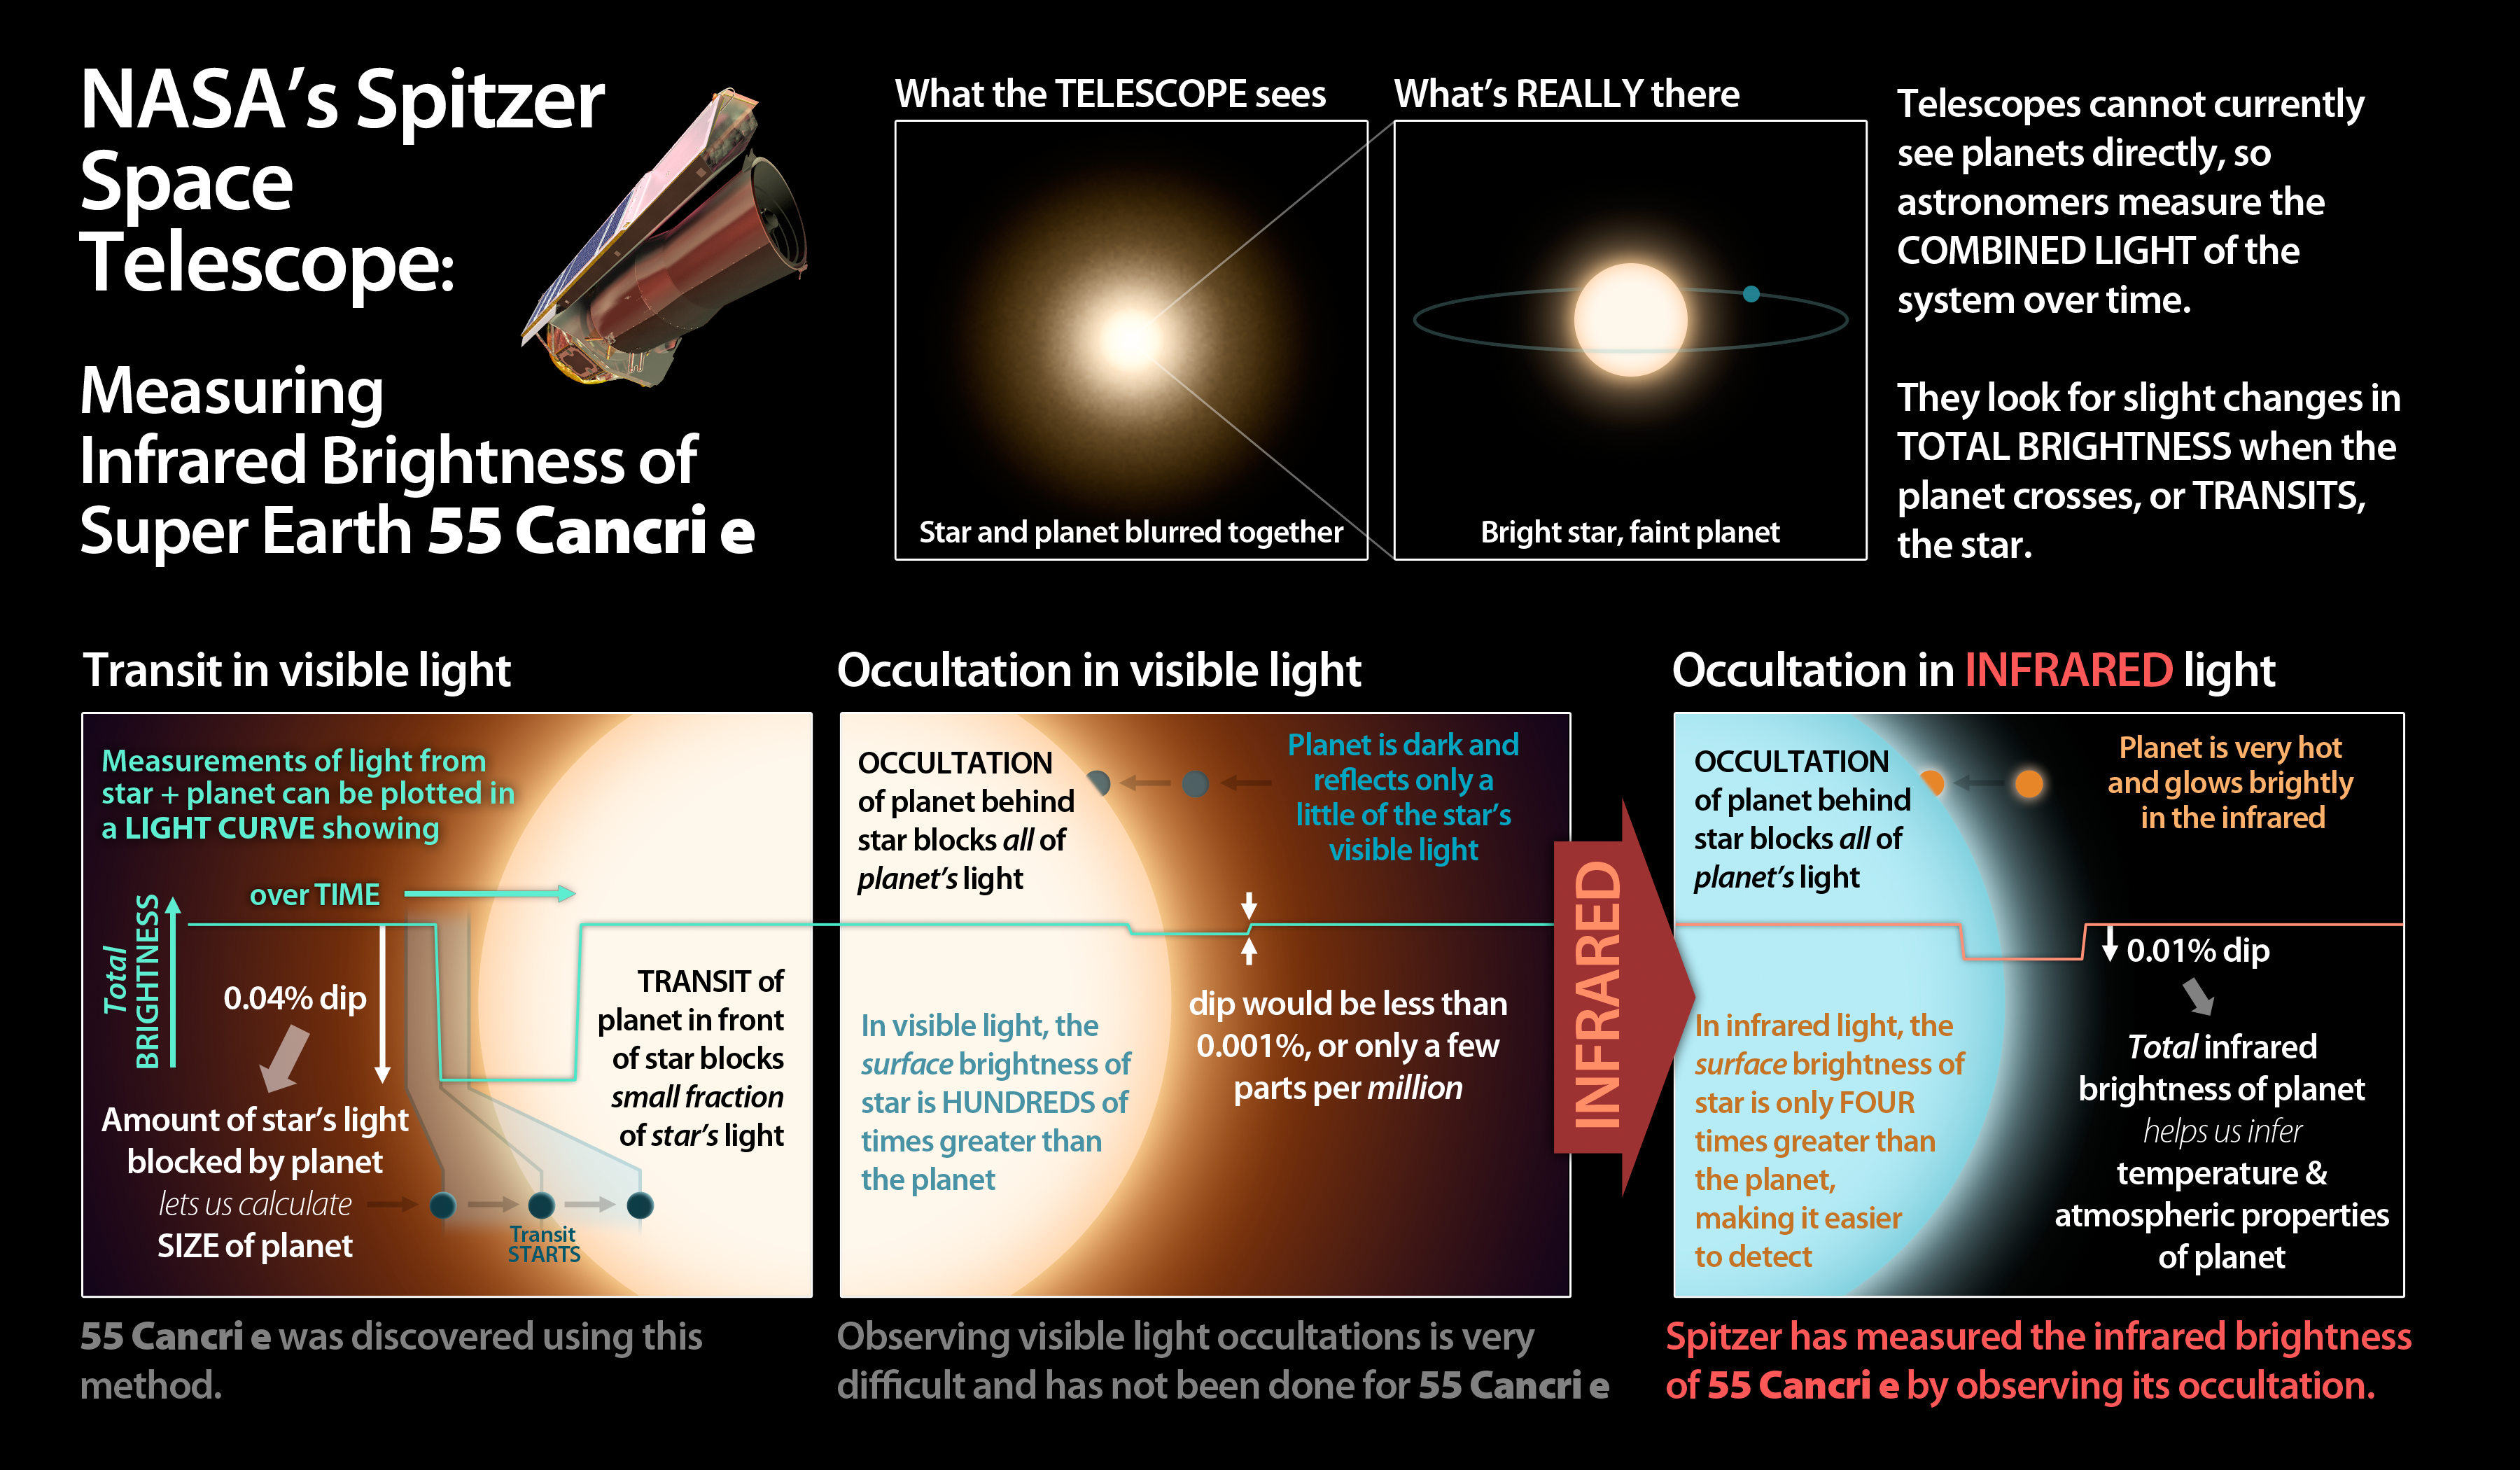

Measuring Infrared Brightness

This graphic illuminates the process by which astronomers using NASA's Spitzer Space Telescope have for the first time detected the light from a super Earth planet.

The planet 55 Cancri e orbits very closely to its star, and no current telescope can make an image of it separate from its star. Instead astronomers watch the combined light of the system over time, looking for slight drops in the total light that hint at the existence of planets.

Planets like 55 Cancri e are first identified when they "transit," or pass in front of, their star. This blocks a portion of the star's light that is proportional to the size of the planet.

Detecting the light from the planet is much harder. When the planet passes behind its star (an "occultation"), there is a slight dip in the total light that corresponds to the light from the planet itself. In visible light this dip is expected to be tiny, only a few parts per million. In infrared light the thermal glow of the planet is much brighter, making the occultation easier to detect.

This infrared occultation has been detected by Spitzer, giving astronomers the first-ever measurement of the light from such a small planet (about twice the size of the Earth). Such measurements help astronomers determine conditions on the planet itself.

Credit: NASA/JPL-Caltech/R. Hurt (SSC)